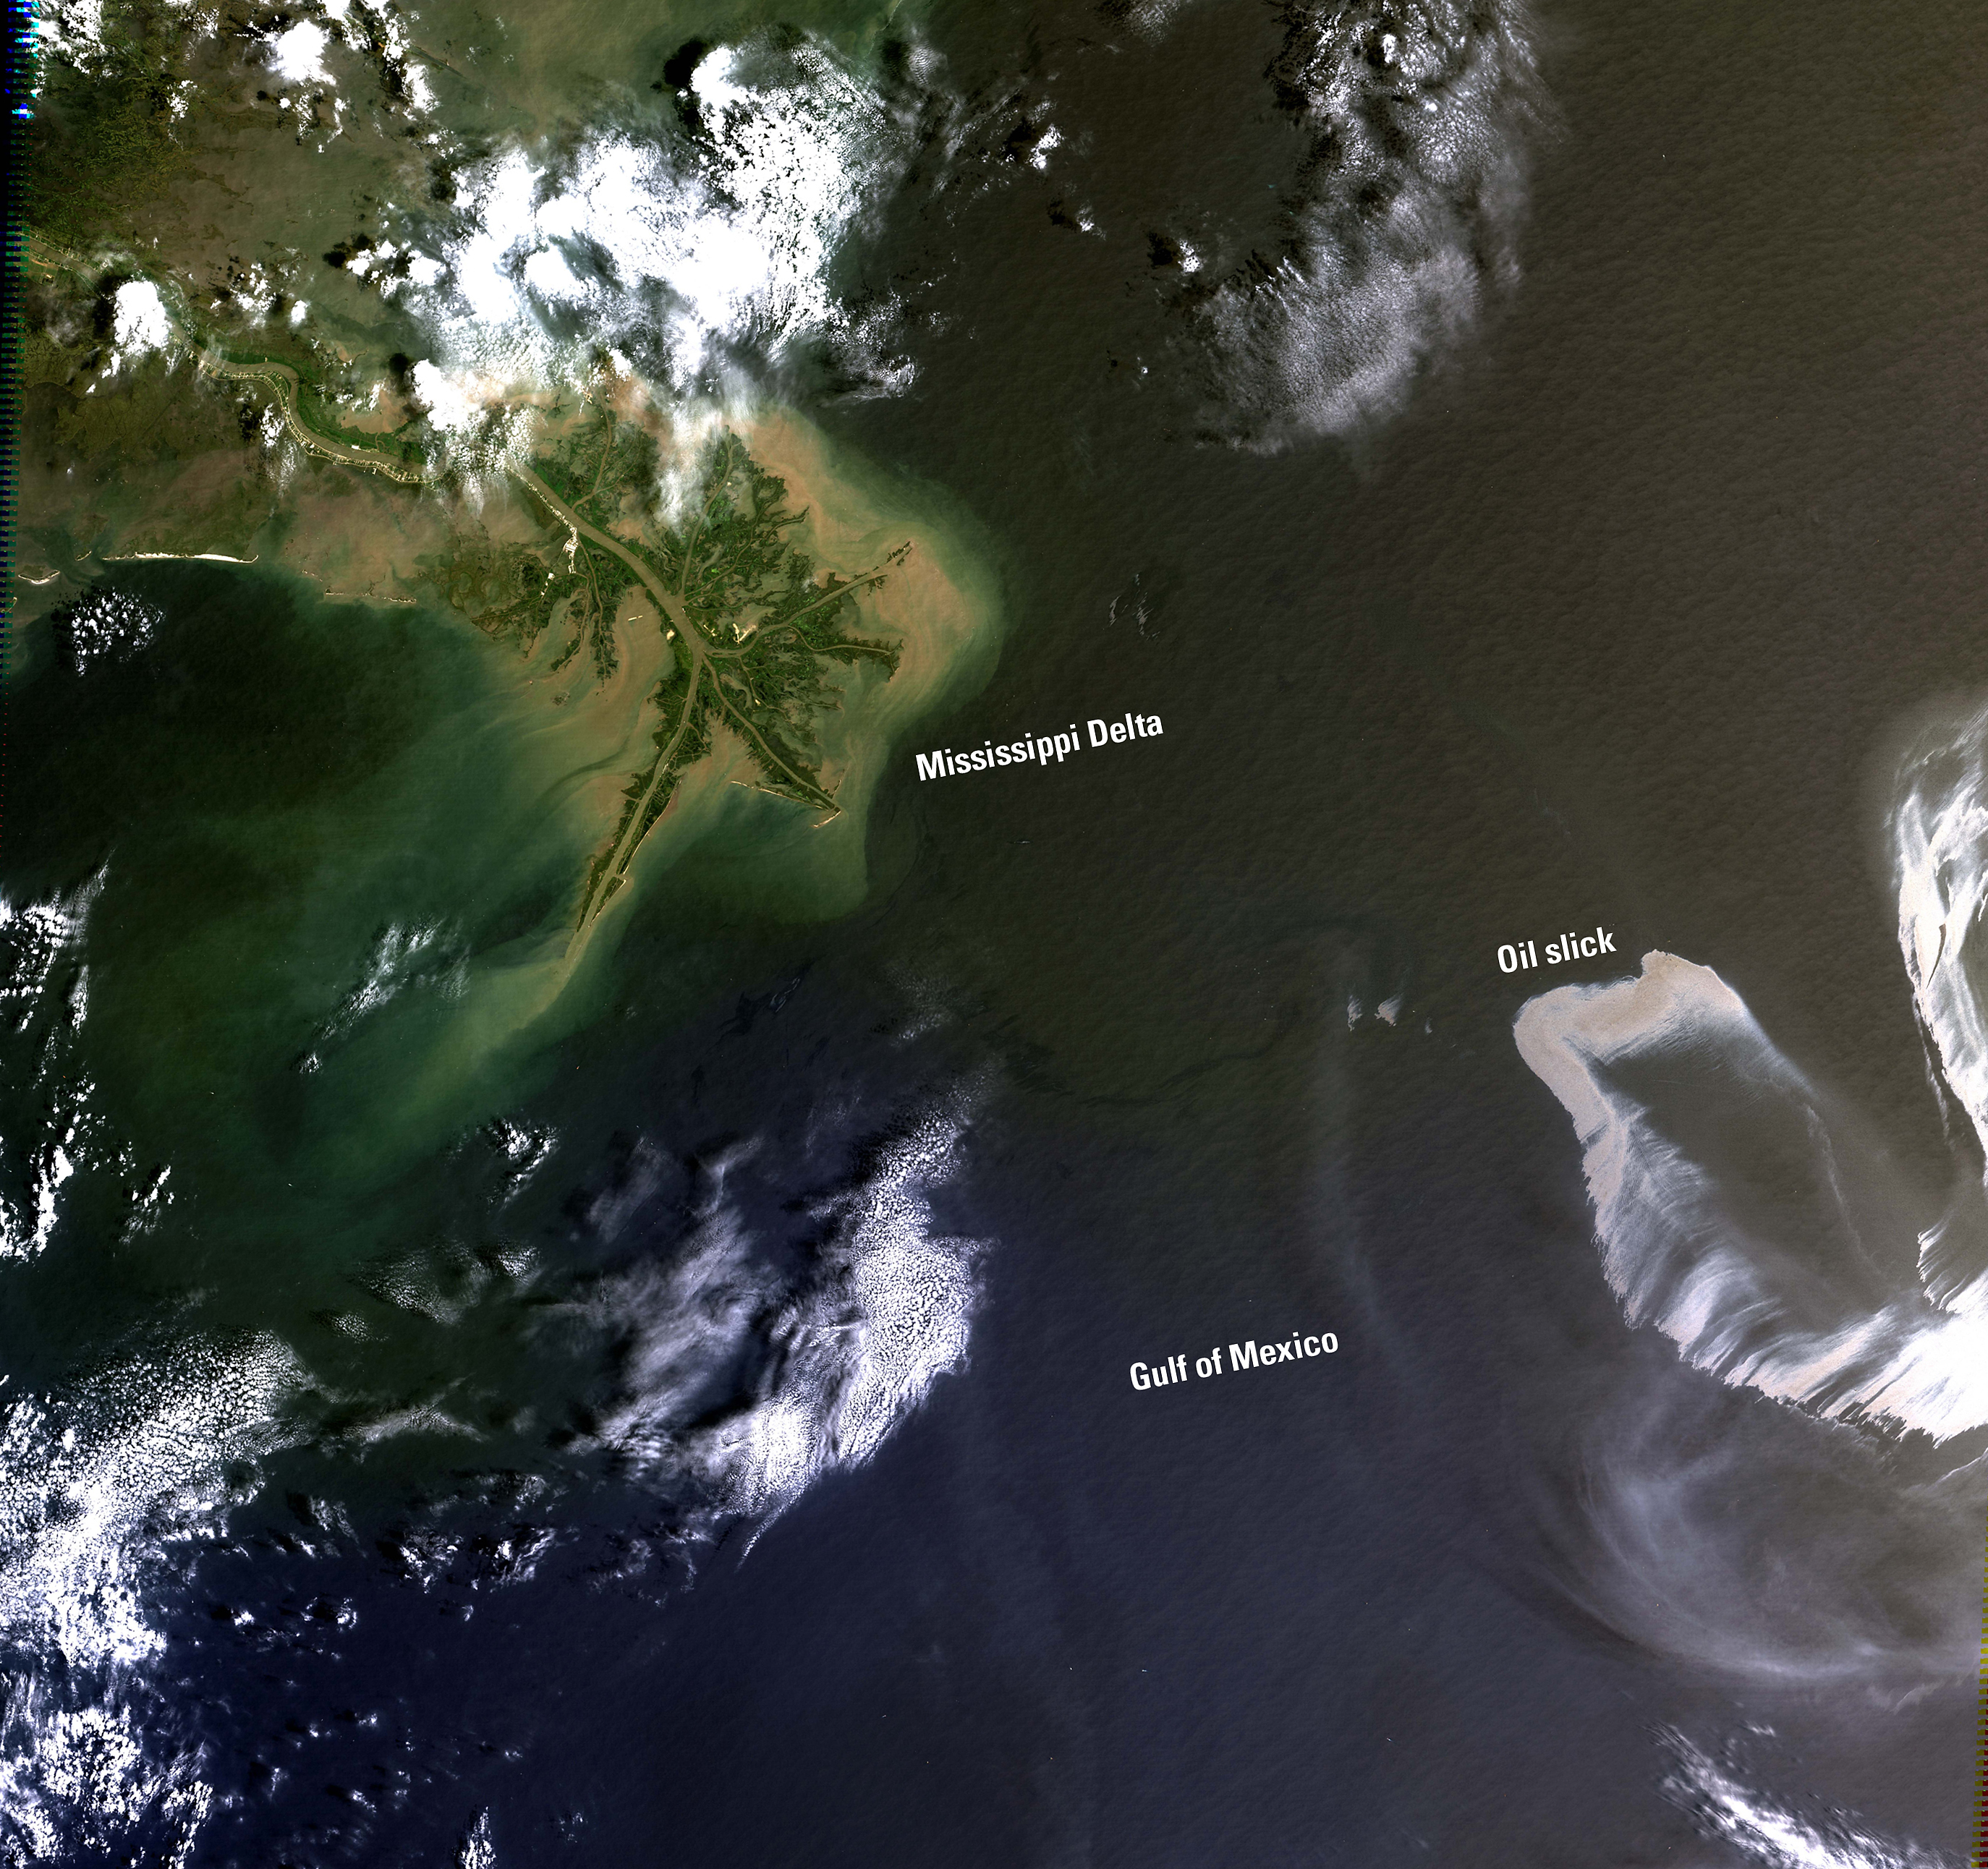

Oil Spill in the Gulf of Mexico

On April 20, 2010, an explosion at an oil well in the Gulf of Mexico resulted in a major oil spill. Since then, emergency response efforts have been underway to contain the growing oil slick before it reaches the southern coast of the United States. Landsat imagery, acquired by the U.S. Geological Survey on May 1 shows the extent of the oil slick. The Landsat data are being used to monitor the extent and movement of the slick. Location: LA, USA Date Taken: May 1 2010

Credit: NASA/GSFC/Landsat